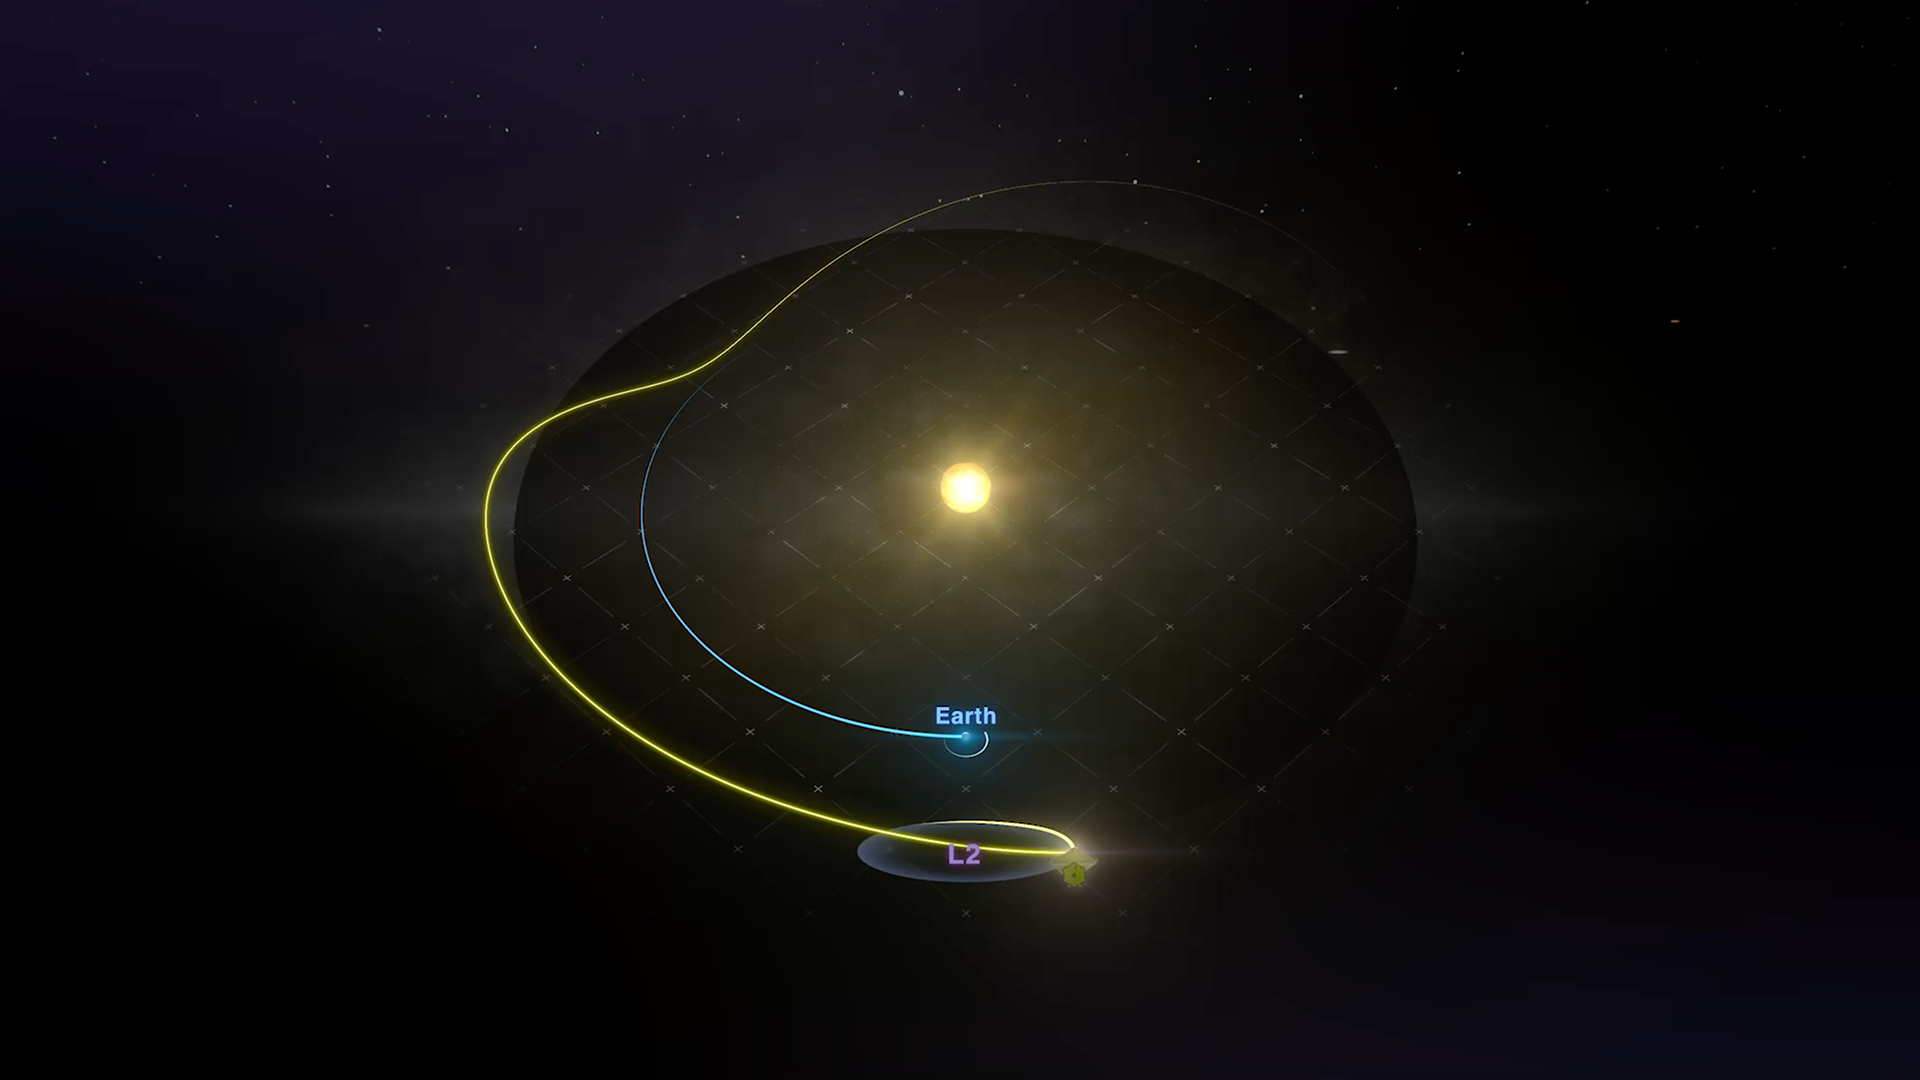

James Webb Space Telescope Orbit

This animation illustrates the James Webb Space Telescope's orbit as seen from above the Sun's north pole.

Webb will not be in orbit around the Earth. Instead, it will orbit the Sun, 1.5 million kilometers (1 million miles) away from the Earth at what is called the second lagrange point, or L2. This orbit lets Webb stay in line with the Earth as it moves around the Sun, allowing its sunshield to always provide the telescope protection from the light and heat of the Sun and Earth (and Moon).

Credit: Video: NASA-GSFC